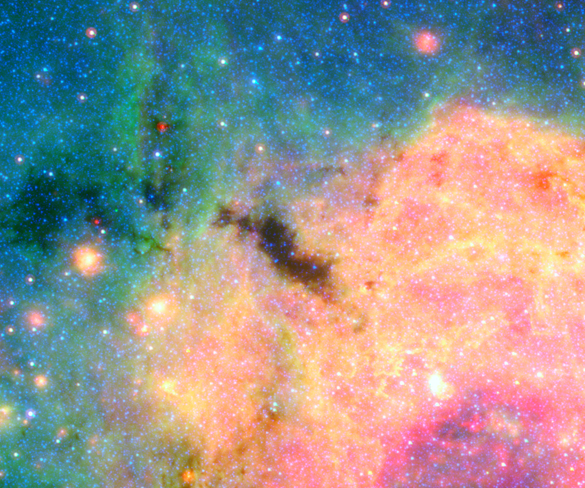

Brick in Galactic Center (Spitzer)

An image from the Spitzer Space Telescope shows an area of the center of the Milky Way known as the Brick. More than 100,000 times the mass of the Sun, the Brick doesn’t seem to be forming any massive stars — yet. But based on its immense mass in such a small area, if it does form stars — as scientists think it should — it would be one of the most massive star clusters in the Milky Way galaxy.

Credit: Image: NASA, Caltech, Solange Ramirez (NExScI, Caltech)